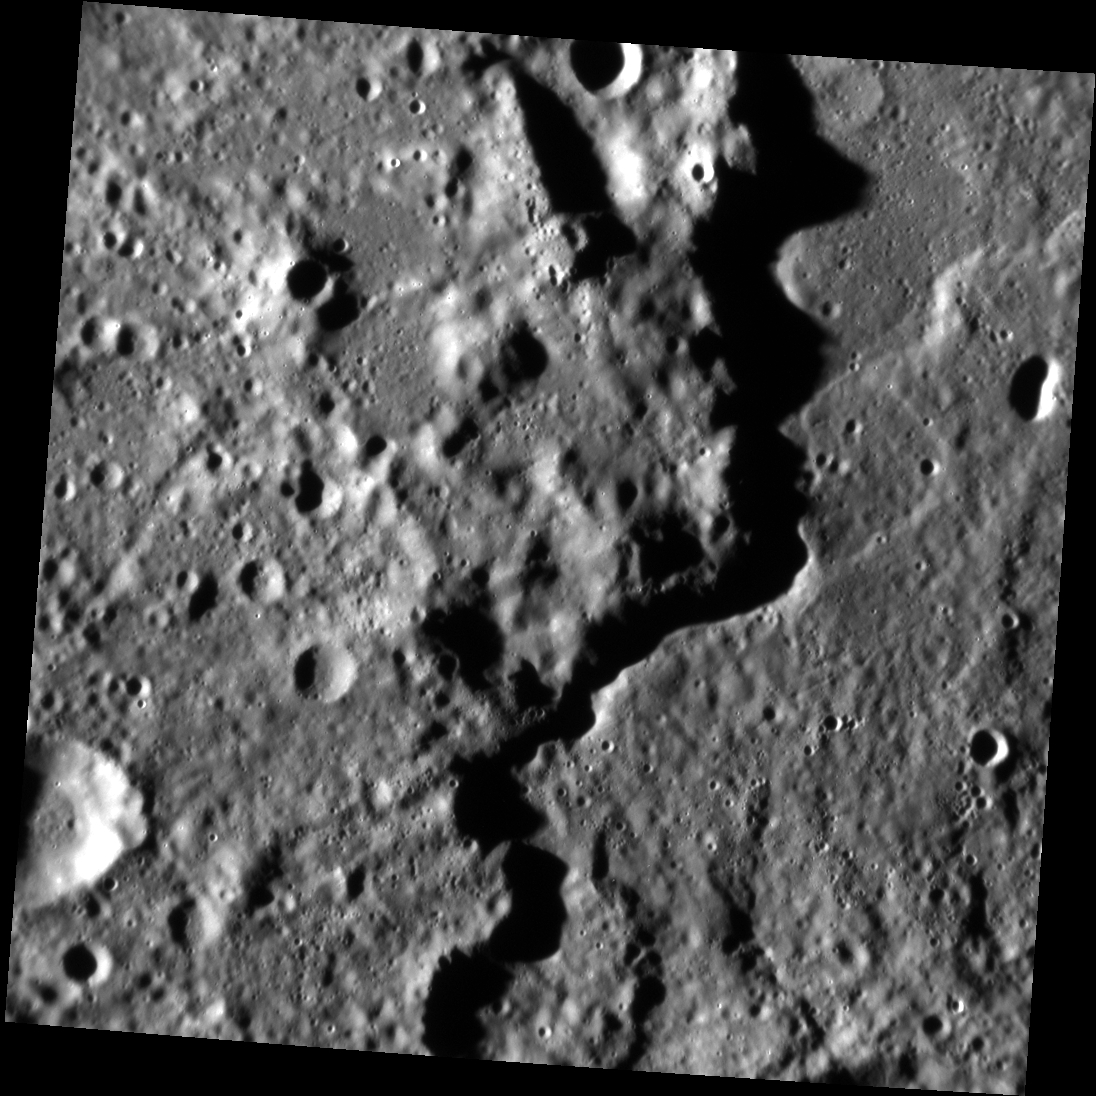

Rembrandt’s Rim

The Rembrandt basin, first discovered during MESSENGER’s second flyby of Mercury, is the youngest of the large impact basins that formed on Mercury. Here you can see a portion of the rim. The rim scarp runs north-south along the scene, casting a meandering shadow that separates the basin exterior on the left from the interior on the right. The two sides don’t look hugely different, likely because during and after the basin-forming event molten rock coated much of this area, later solidifying to form the surface we see today.

This image was acquired as a targeted set of stereo images. Targeted stereo observations are acquired at resolutions much higher than that of the 200-meter/pixel stereo base map. These targets acquired with the NAC enable the detailed topography of Mercury’s surface to be determined for a local area of interest.

Date acquired: August 14, 2013
Image Mission Elapsed Time (MET): 18791579
Image ID: 4630071
Instrument: Narrow Angle Camera (NAC) of the Mercury Dual Imaging System (MDIS)
Center Latitude: -33.54°
Center Longitude: 77.82° E
Resolution: 104 meters/pixel
Scale: This scene is approximately 106 km (66 mi.) across
Incidence Angle: 79.3°
Emission Angle: 2.8°
Phase Angle: 76.7°

The MESSENGER spacecraft is the first ever to orbit the planet Mercury, and the spacecraft’s seven scientific instruments and radio science investigation are unraveling the history and evolution of the Solar System’s innermost planet. MESSENGER acquired over 150,000 images and extensive other data sets. MESSENGER is capable of continuing orbital operations until early 2015.

For information regarding the use of images, see the MESSENGER image use policy.

Credit: NASA/Johns Hopkins University Applied Physics Laboratory/Carnegie Institution of Washington